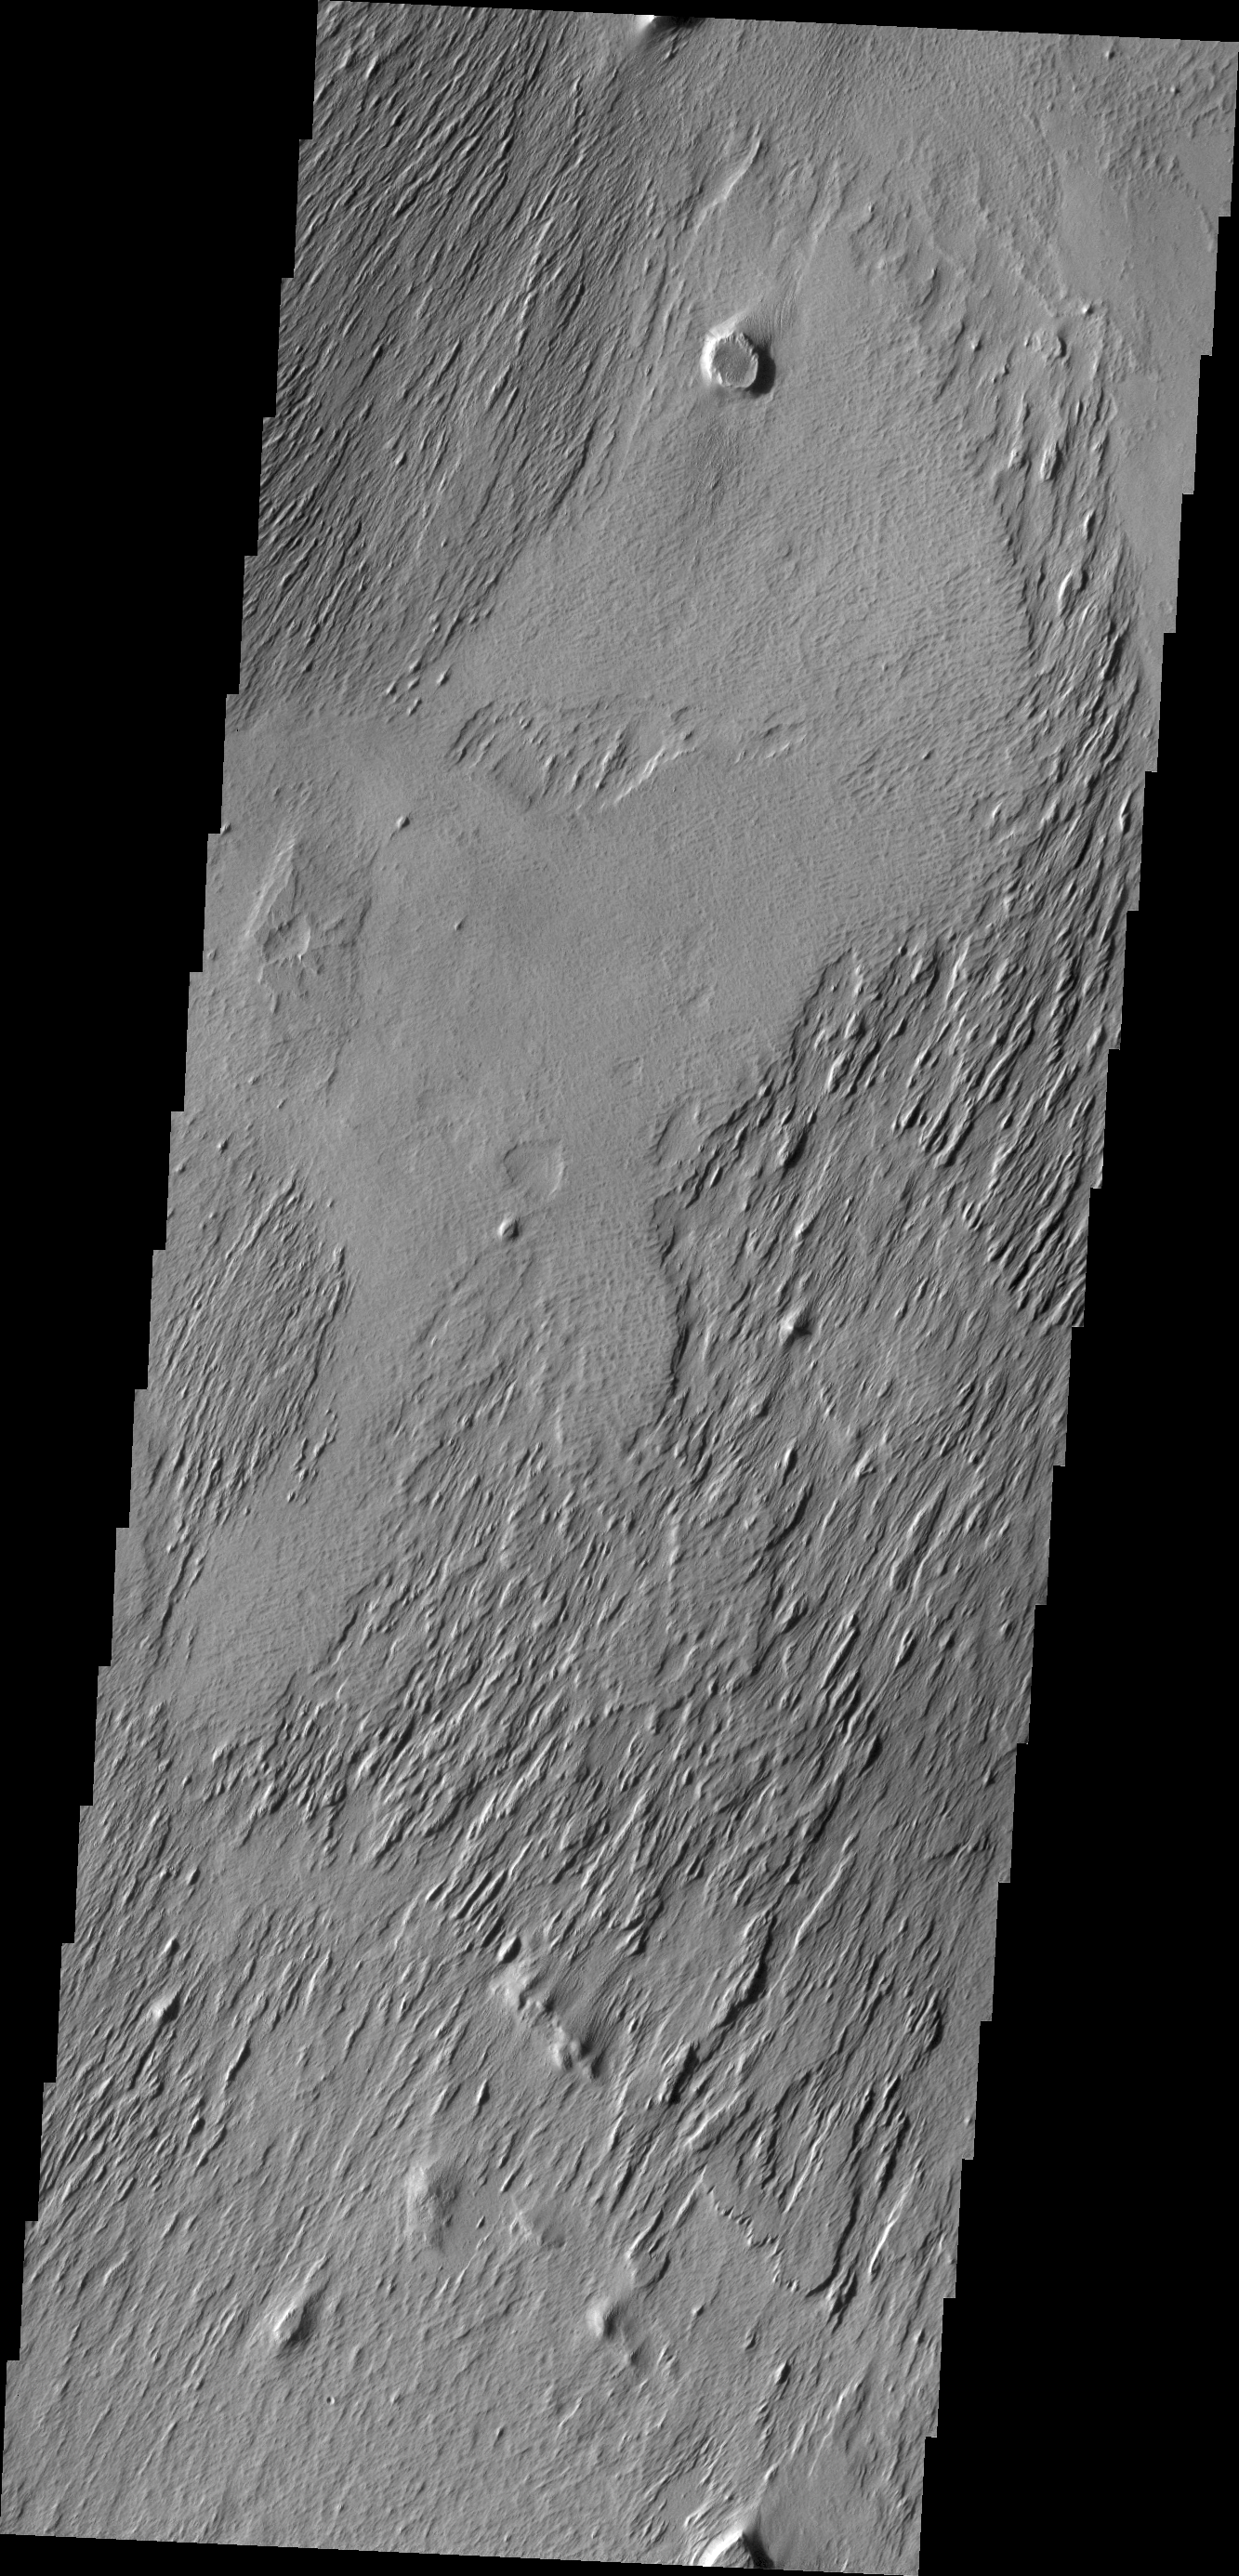

Wind Erosion

The action of the wind continues to shape the surface of Mars. This region has been eroded by the wind into parallel hills.

Credit: NASA/JPL/ASU